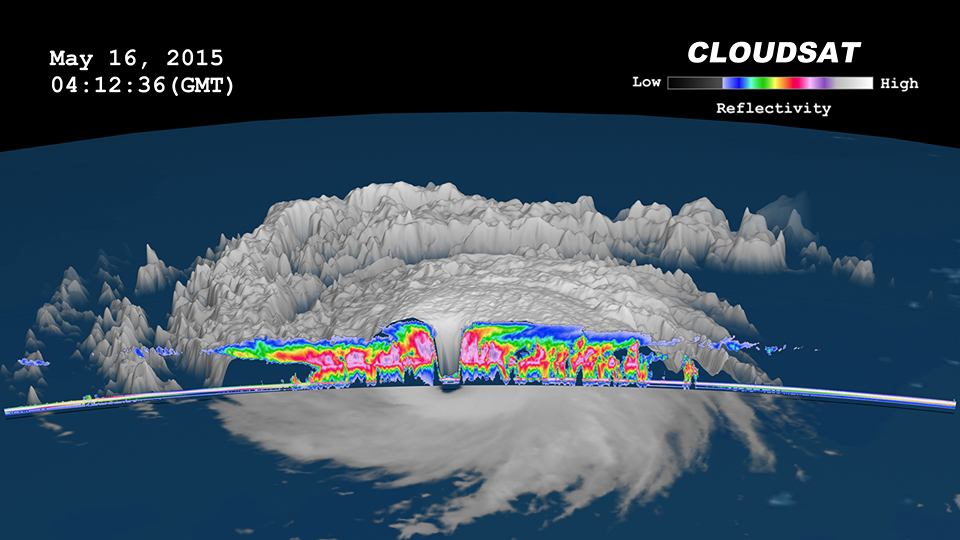

NASA’s CloudSat Peers Into the Eye of Powerful Typhoon Dolphin

Figure 1

Figure 2

Figure 3

Figure 4

Figure 5

NASA’s CloudSat satellite completed a stunning eye overpass of Typhoon Dolphin in the western Pacific Ocean on May 16, 2015, at 0407 UTC. At the time, Dolphin contained estimated maximum winds of 125 knots (144 miles per hour) and had a minimum barometric pressure of 934 hPa (equivalent to a Category 4-strength hurricane). Dolphin continued rapidly intensifying, and, less than 24 hours after this CloudSat overpass, had strengthened into a Category 5-strength system, the fifth Category 5-strength tropical cyclone system in the world thus far in 2015.

The Moderate Resolution Imaging Spectroradiometer (MODIS) instrument on NASA’s Aqua satellite captured the infrared image shown in Figure 1, which was taken a few minutes before the CloudSat overpass (represented by the blue line A-> B on Figures 1 and 2). Figure 2, 2.5-mile (4-kilometer) remapped and color-enhanced infrared imagery from the Japan Meteorological Agency’s Multi-functional Transport Satellite (MTSTAT), reveals the cold cloud tops surrounding the center of the storm. Figure 3 depicts the CloudSat 1B-Cloud-Profiling Radar imagery of the overpass. Figure 4 is a time-lapsed animation combing MTSTAT imagery and the CloudSat overpass. Figure 5 combines MTSTAT and CloudSat imagery into a two-dimensional image.

CloudSat overpassed directly through the eye of the system, detailing the outward sloping eyewall, intense convection and rainfall in the surrounding eyewall, and the storm’s overall cloud structure. This is one of several direct eye overpasses CloudSat has completed during the past nine years in orbit.

CloudSat is a satellite mission designed to measure the vertical structure of clouds from space. The radar data produces detailed images of cloud structures which will contribute to a better understanding of clouds and climate. Quicklook Images can viewed at the CloudSat Data Processing Center.

Credit: NASA/JPL-Caltech/The Cooperative Institute for Research in the Atmosphere (CIRA), Colorado State University/GSFC/NOAA/NESDIS/RAMMB/JMA/Center for Environmental Remote Sensing at Chiba University